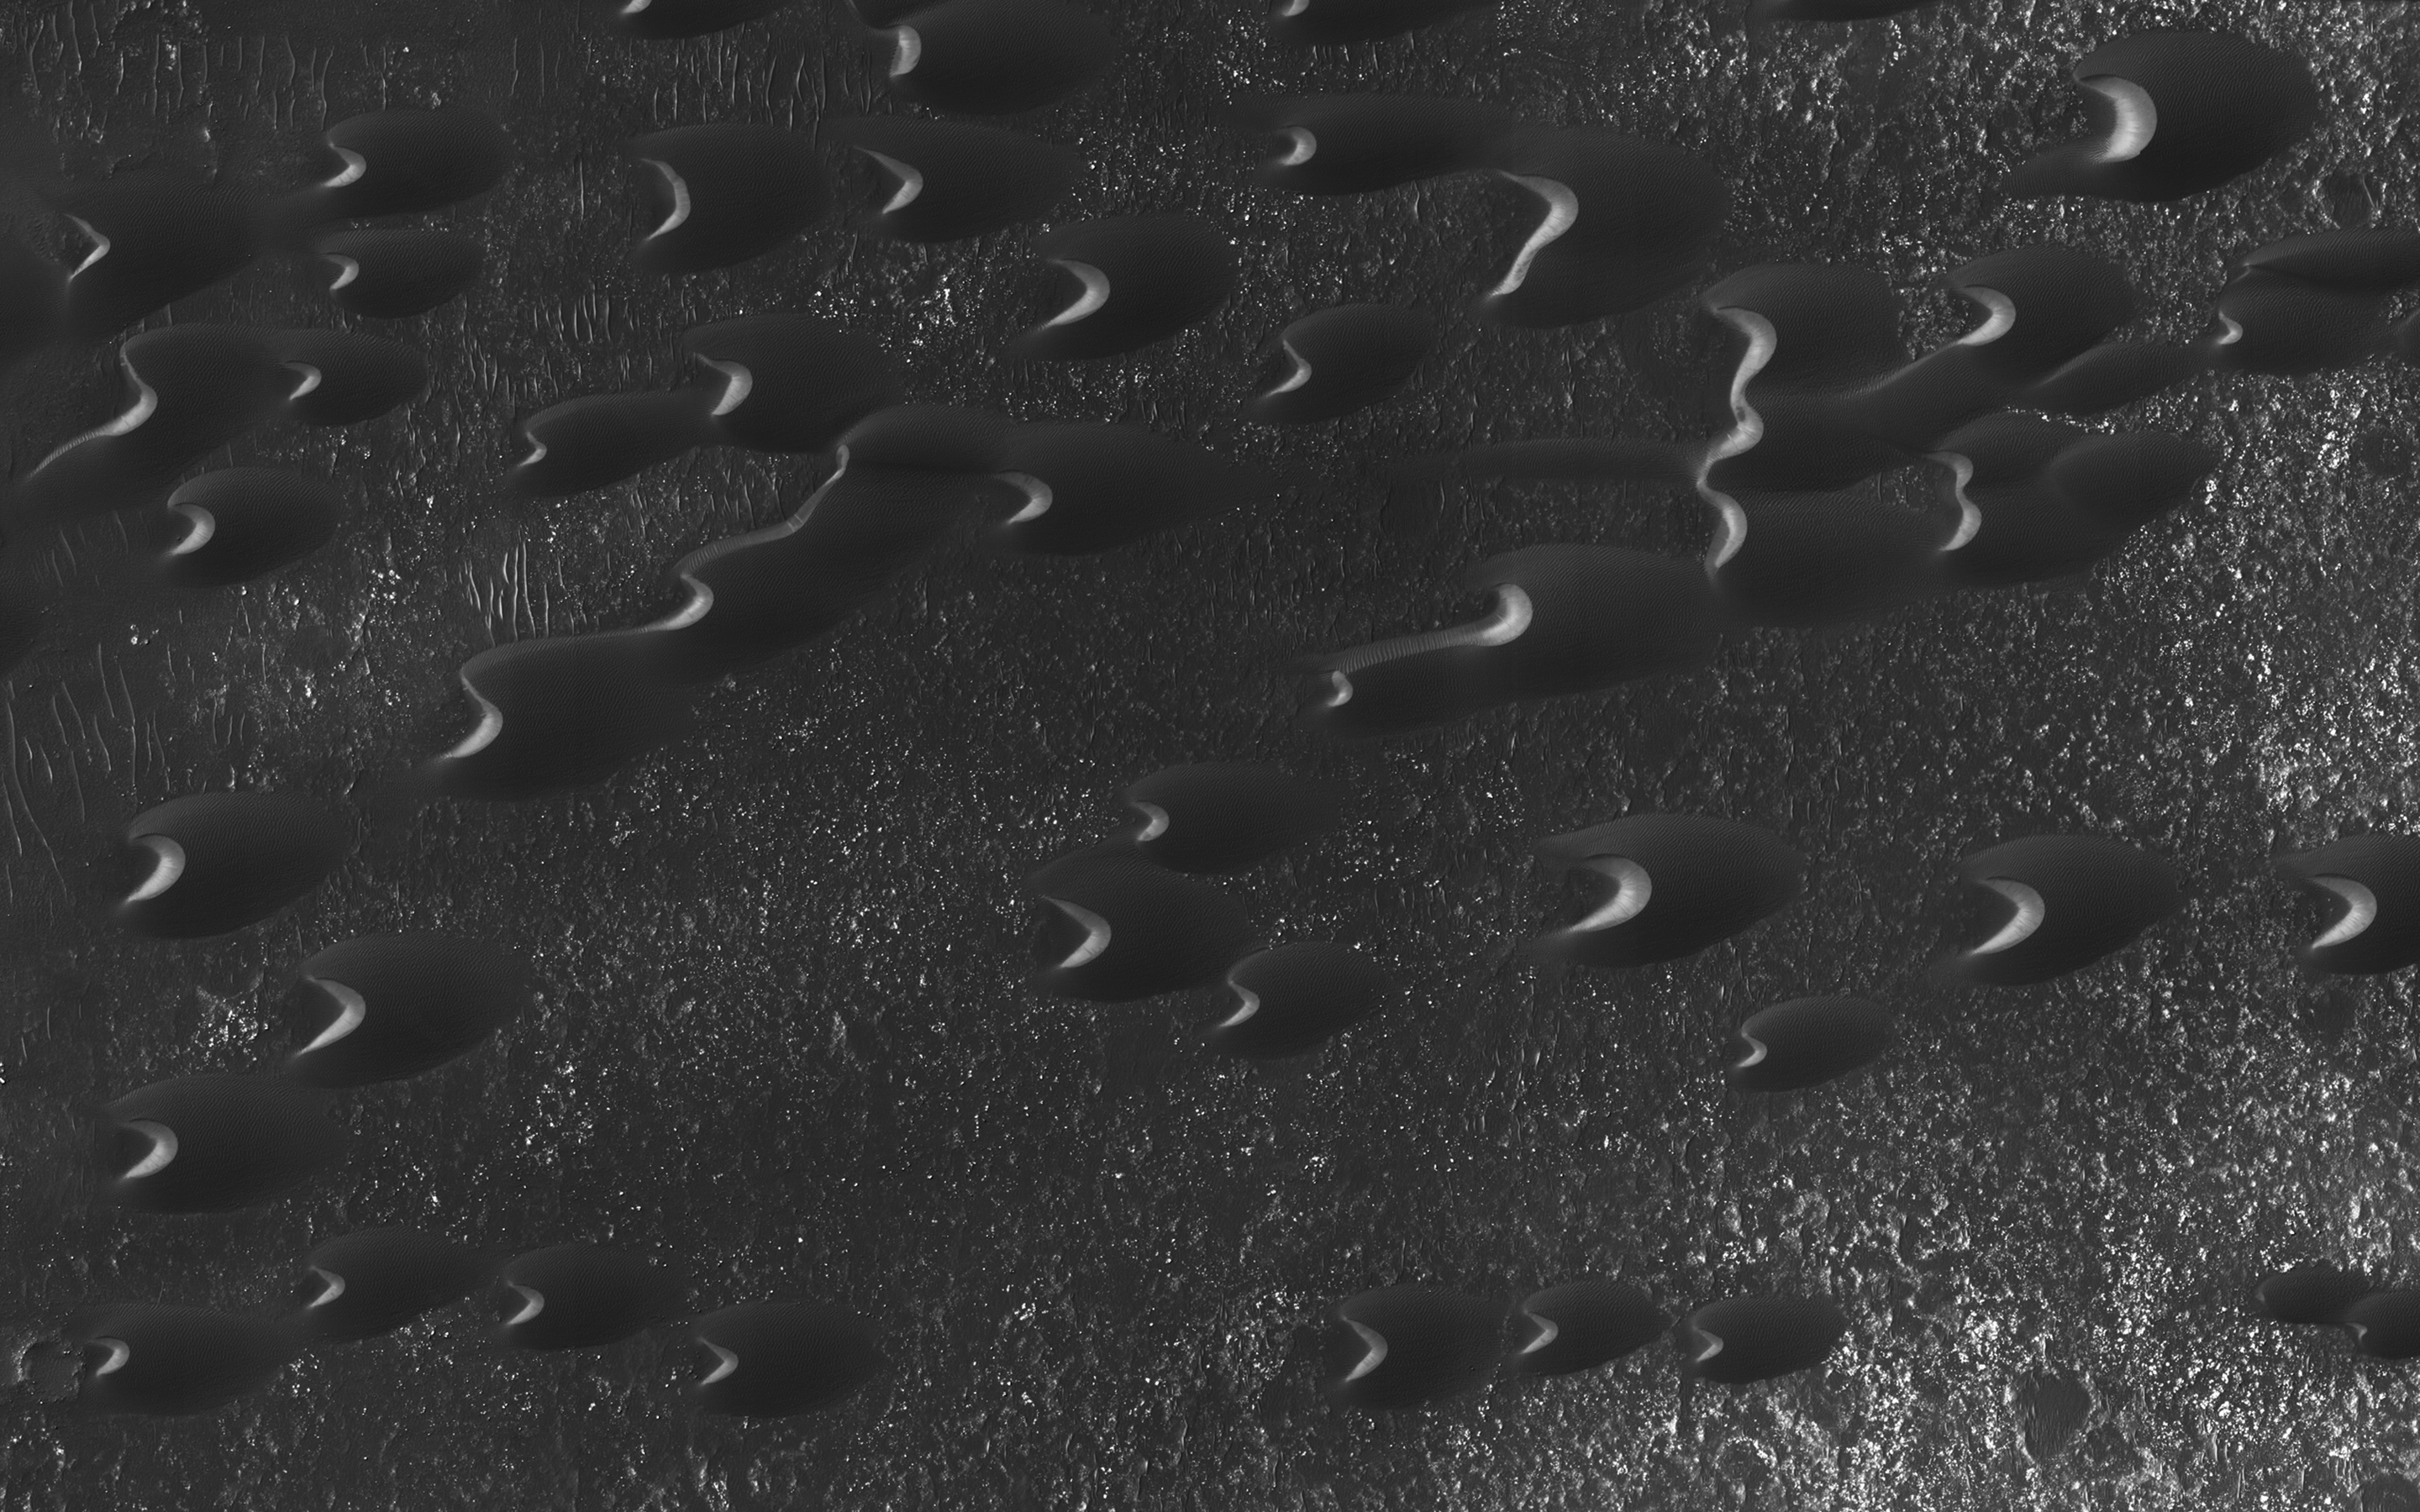

Dunes of the Southern Highlands

Sand dunes are scattered across Mars and one of the larger populations exists in the Southern hemisphere, just west of the Hellas impact basin. The Hellespontus region features numerous collections of dark, dune formations that collect both within depressions such as craters, and among “extra-crater” plains areas.

This image displays the middle portion of a large dune field composed primarily of crescent-shaped “barchan” dunes. Here, the steep, sunlit side of the dune, called a slip face, indicates the down-wind side of the dune and direction of its migration. Other long, narrow linear dunes known as “seif” dunes are also here and in other locales to the east.

NB: “Seif” comes from the Arabic word meaning “sword.”

The map is projected here at a scale of 25 centimeters (9.8 inches) per pixel. [The original image scale is 25.5 centimeters (10 inches) per pixel (with 1 x 1 binning); objects on the order of 77 centimeters (30.3 inches) across are resolved.] North is up.

The University of Arizona, Tucson, operates HiRISE, which was built by Ball Aerospace & Technologies Corp., Boulder, Colo. NASA’s Jet Propulsion Laboratory, a division of Caltech in Pasadena, California, manages the Mars Reconnaissance Orbiter Project for NASA’s Science Mission Directorate, Washington.

Credit: NASA/JPL-Caltech/Univ. of Arizona